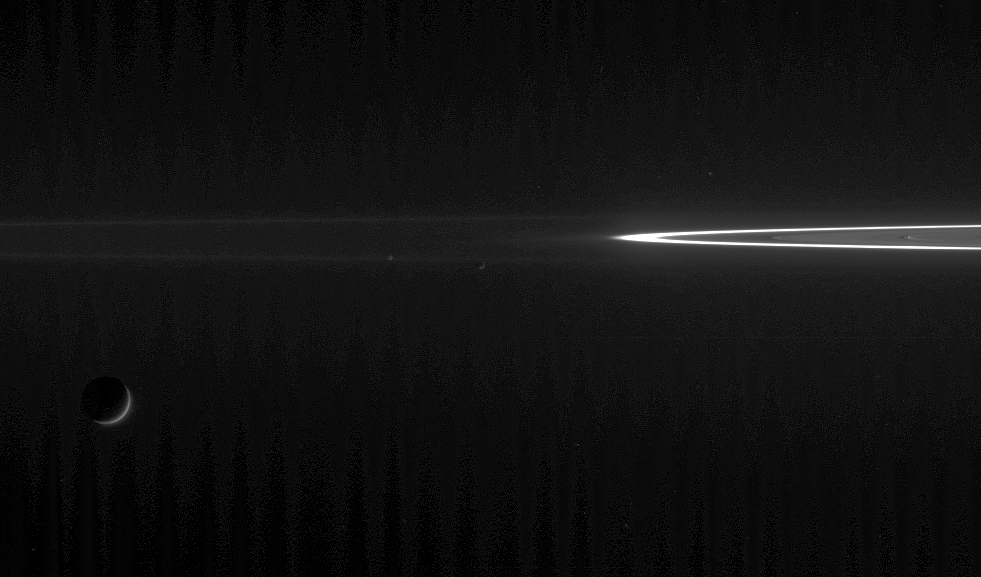

Darkened Moons, Searing F Ring

Two ring moons chase each other as their larger sibling looks on. This view shows Tethys at lower left, along with perpetually mingling Epimetheus at left of center, and Janus at center.

Tethys is 1,071 kilometers (665 miles) across; Epimetheus is 116 kilometers (72 miles) across; and Janus is 181 kilometers (113 miles) across.

In the background, the faint G ring and brilliant F ring bound the location where Cassini entered Saturn orbit. The spacecraft passed between these two rings upon arrival in mid-2004.

Near the right side of the image, a couple of ringlets within the Encke gap glow faintly.

The image was taken in visible light with the Cassini spacecraft narrow-angle camera on June 15, 2006 at a distance of approximately 3.9 million kilometers (2.4 million miles) from Janus, 4 million kilometers (2.5 million miles) from Epimetheus, and 3.7 million kilometers (2.3 million miles) from Tethys. Image scale is 24 kilometers (15 miles) per pixel on Janus and Epimetheus and 22 kilometers (14 miles) per pixel on Tethys.

The Cassini-Huygens mission is a cooperative project of NASA, the European Space Agency and the Italian Space Agency. The Jet Propulsion Laboratory, a division of the California Institute of Technology in Pasadena, manages the mission for NASA’s Science Mission Directorate, Washington, D.C. The Cassini orbiter and its two onboard cameras were designed, developed and assembled at JPL. The imaging operations center is based at the Space Science Institute in Boulder, Colo.

Credit: NASA/JPL/Space Science Institute